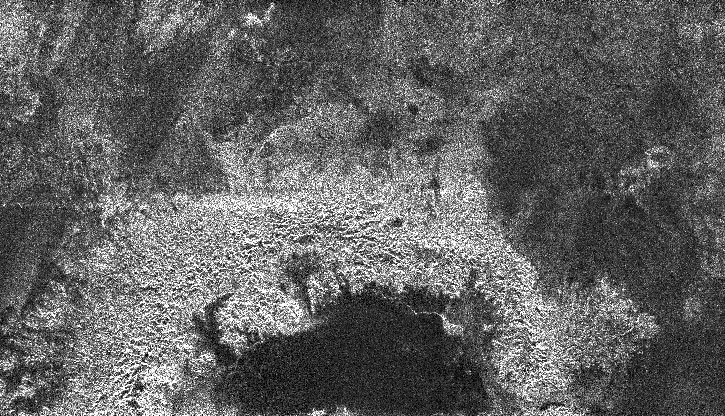

A New Crater on Titan?

This radar image of Titan shows a semi-circular feature that may be part of an impact crater. Very few impact craters have been seen on Titan so far, implying that the surface is young. Each new crater identified on Titan helps scientists to constrain the age of the surface.

Taken by Cassini’s radar mapper on Jan. 13, 2007, during a flyby of Titan, the image swath revealed what appeared to be the northernmost half of an impact crater. This crater is roughly 180 kilometers (110 miles) wide. Only three impact craters have been identified on Titan and several others, like this one, are likely to also have been caused by impact. The bright material is interpreted to be part of the crater’s ejecta blanket, and is likely topographically higher than the surrounding plains. The inner part of the crater is dark, and may represent smooth deposits that have covered the inside of the crater.

This image was taken in synthetic aperture mode and has a resolution of approximately 350 meters (1,150 feet). North is toward the top left corner of the image, which is approximately 240 kilometers (150 miles) wide by 140 kilometers (90 miles) high. The image is centered at about 26.5 degrees north and 9 degrees west.

The Cassini-Huygens mission is a cooperative project of NASA, the European Space Agency and the Italian Space Agency. The Jet Propulsion Laboratory, a division of the California Institute of Technology in Pasadena, manages the mission for NASA’s Science Mission Directorate, Washington, D.C. The Cassini orbiter was designed, developed and assembled at JPL. The radar instrument was built by JPL and the Italian Space Agency, working with team members from the United States and several European countries.

Credit: NASA/JPL-Caltech/ASI